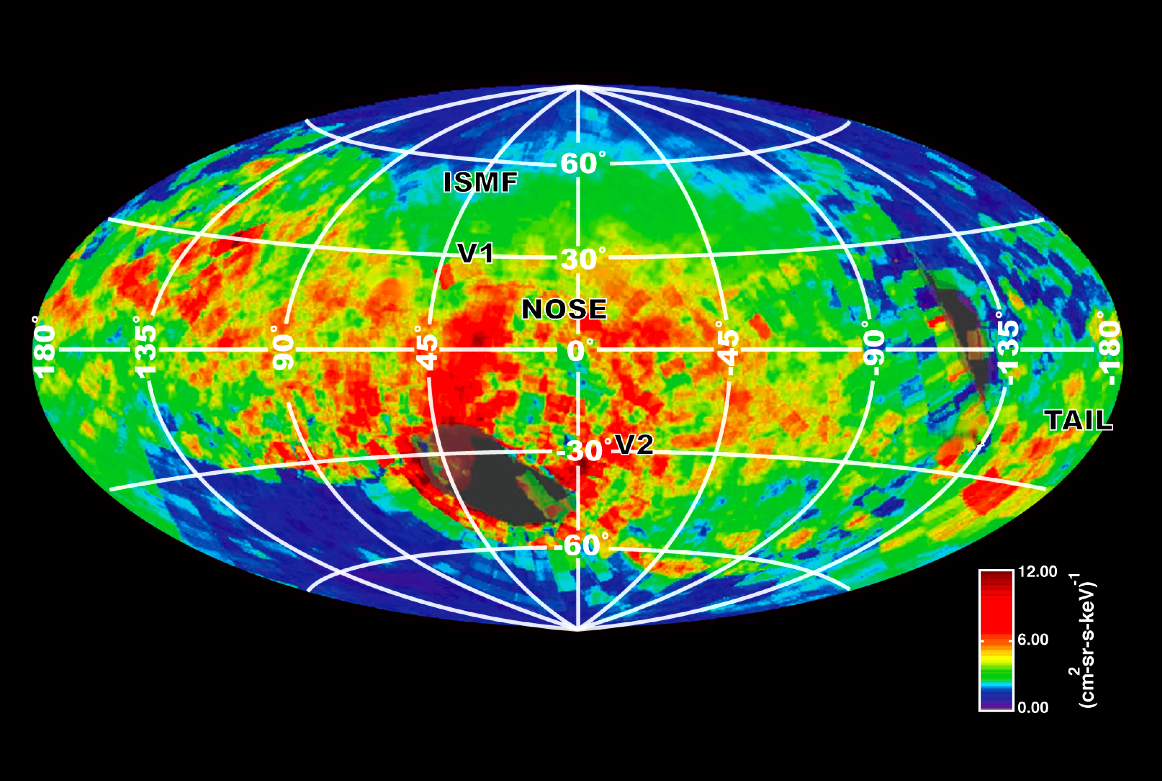

Particles from the Heliosphere

NASA’s Cassini spacecraft created this image of the bubble around our solar system based on emissions of particles known as energetic neutral atoms. These particles are emitted from the boundary of the heliosphere, our sun’s region of influence, as solar wind interacts with the interstellar medium. The solar wind, not shown, is a steady stream of particles emitted from our sun. The interstellar medium is the matter in between stars in our local corner of the Milky Way galaxy. Data for this map was captured by the Ion and Neutral Camera on Cassini’s Magnetospheric Imaging Instrument between late 2003 and summer 2009.

This image shows high-energy particles in the 6 kilo-electron-volt range, with red indicating the hottest, most high-pressure regions and purple the coolest, lowest-pressure regions. The map was generated based on galactic coordinates, which centers the map around our sun and lines up the plane of our galaxy with the map’s equator.

The label “nose” indicates the direction of the flow of interstellar plasma, or hot, ionized matter. The label “tail” indicates the view behind us. V1 and V2 indicate the locations of NASA’s Voyager 1 and Voyager 2 spacecraft. “ISMF” denotes the estimated direction of the Interstellar Magnetic Field, which surrounds our solar system and pushes against the heliosphere at an angle. Some areas are colored gray to indicate incomplete coverage because of interference from the sun and Saturn.

The Cassini-Huygens mission is a cooperative project of NASA, the European Space Agency and the Italian Space Agency. NASA’s Jet Propulsion Lab manages the mission for the Science Mission Directorate at NASA Headquarters in Washington. The Cassini orbiter and its two onboard cameras were designed, developed and assembled at JPL. The magnetospheric imaging instrument was designed, built and is operated by an international team led by the Applied Physics Laboratory of the Johns Hopkins University, Laurel, Md.

Credit: NASA/JPL/JHUAPL